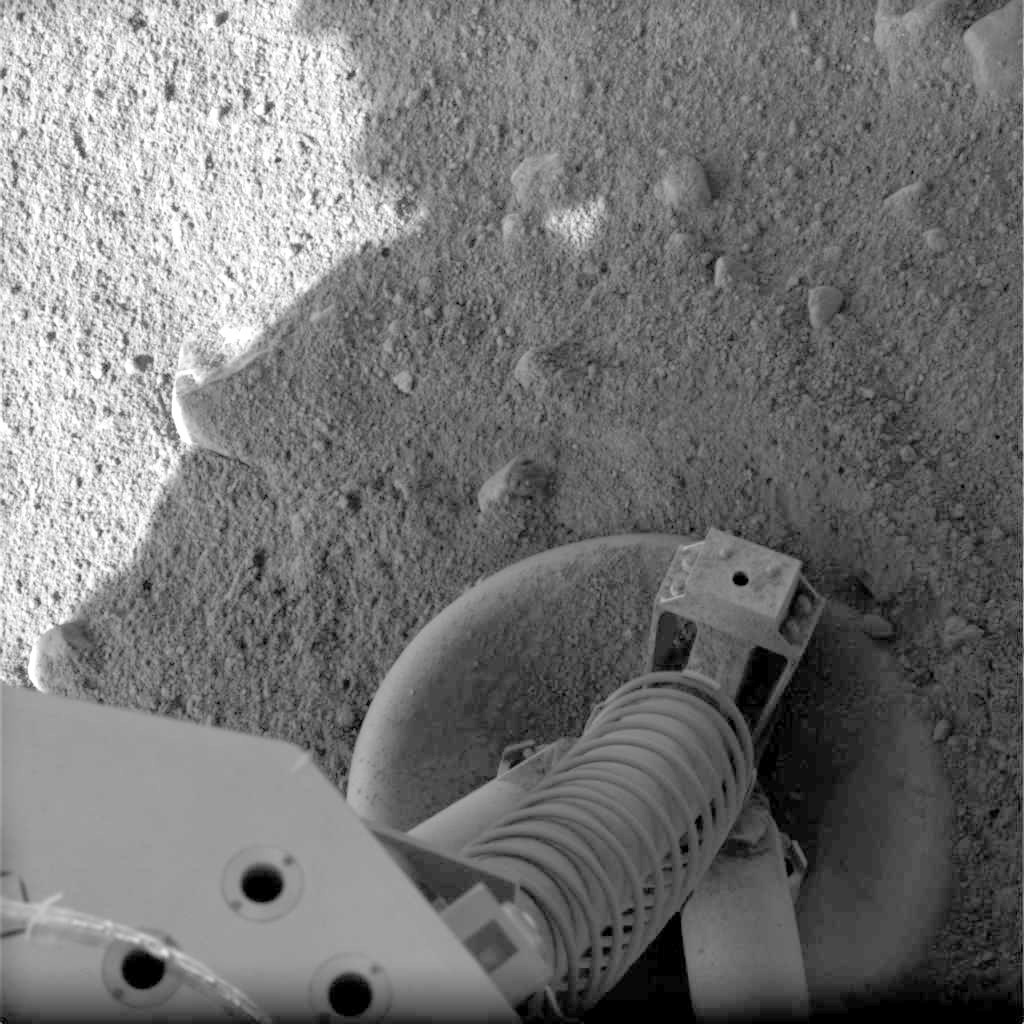

The Ground Beneath Phoenix’s Feet

This view of a portion of the spacecraft deck and one of the footpads of NASA’s three-legged Phoenix Mars Lander shows a solid surface at the spacecraft’s landing site. As the legs touched down on the surface of Mars, they kicked up some loose material on top of the footpad, but overall, the surface is unperturbed.

Each footpad is about the size of a large dinner plate, measuring 11.5 inches from rim to rim. The base of the footpad is shaped like the bottom of a shallow bowl to provide stability.

This image was taken by the Phoenix spacecraft’s Surface Stereo Imager shortly after landing on Mars.

The Phoenix Mission is led by the University of Arizona, Tucson, on behalf of NASA. Project management of the mission is by NASA’s Jet Propulsion Laboratory, Pasadena, Calif. Spacecraft development is by Lockheed Martin Space Systems, Denver.

Photojournal Note: As planned, the Phoenix lander, which landed May 25, 2008 23:53 UTC, ended communications in November 2008, about six months after landing, when its solar panels ceased operating in the dark Martian winter.

Credit: NASA/JPL-Caltech/University of Arizona